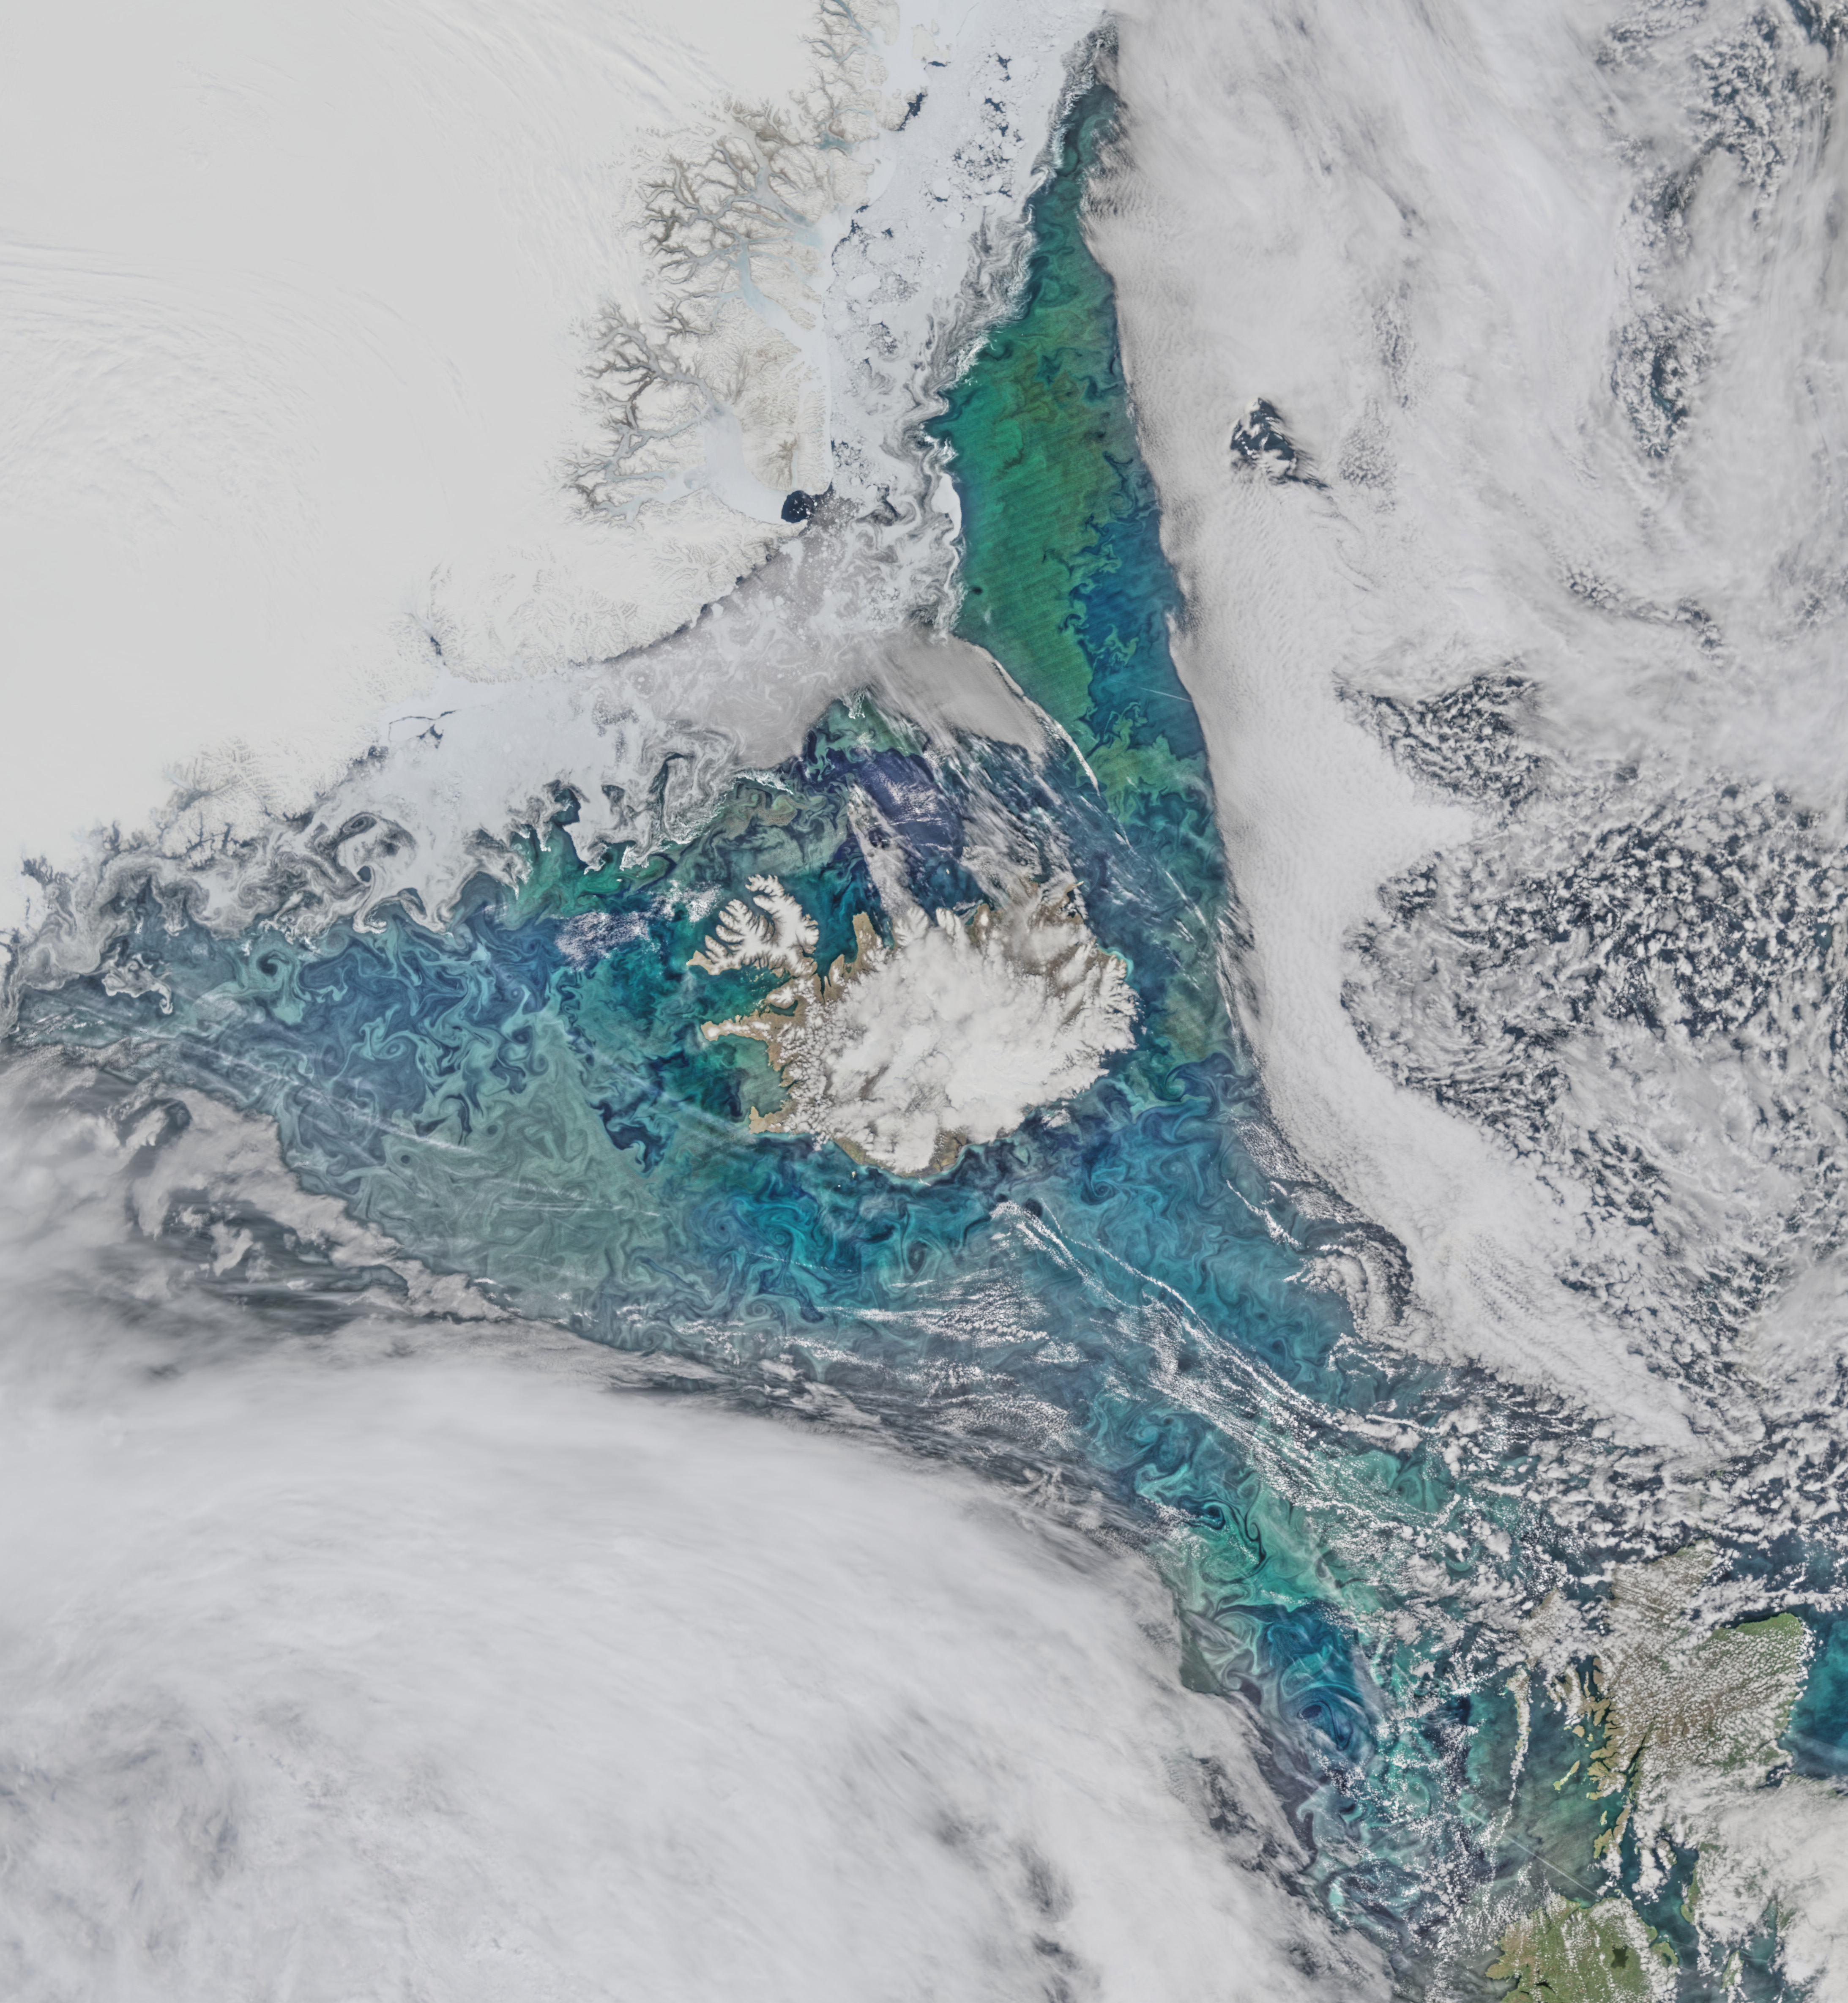

Mid June in the North Atlantic

Phytoplankton communities and sea ice limn the turbulent flow field around Iceland in this Suomi-NPP/VIIRS scene collected on June 14, 2015.

Credit: NASA/Goddard/Suomi NPP/VIIRS